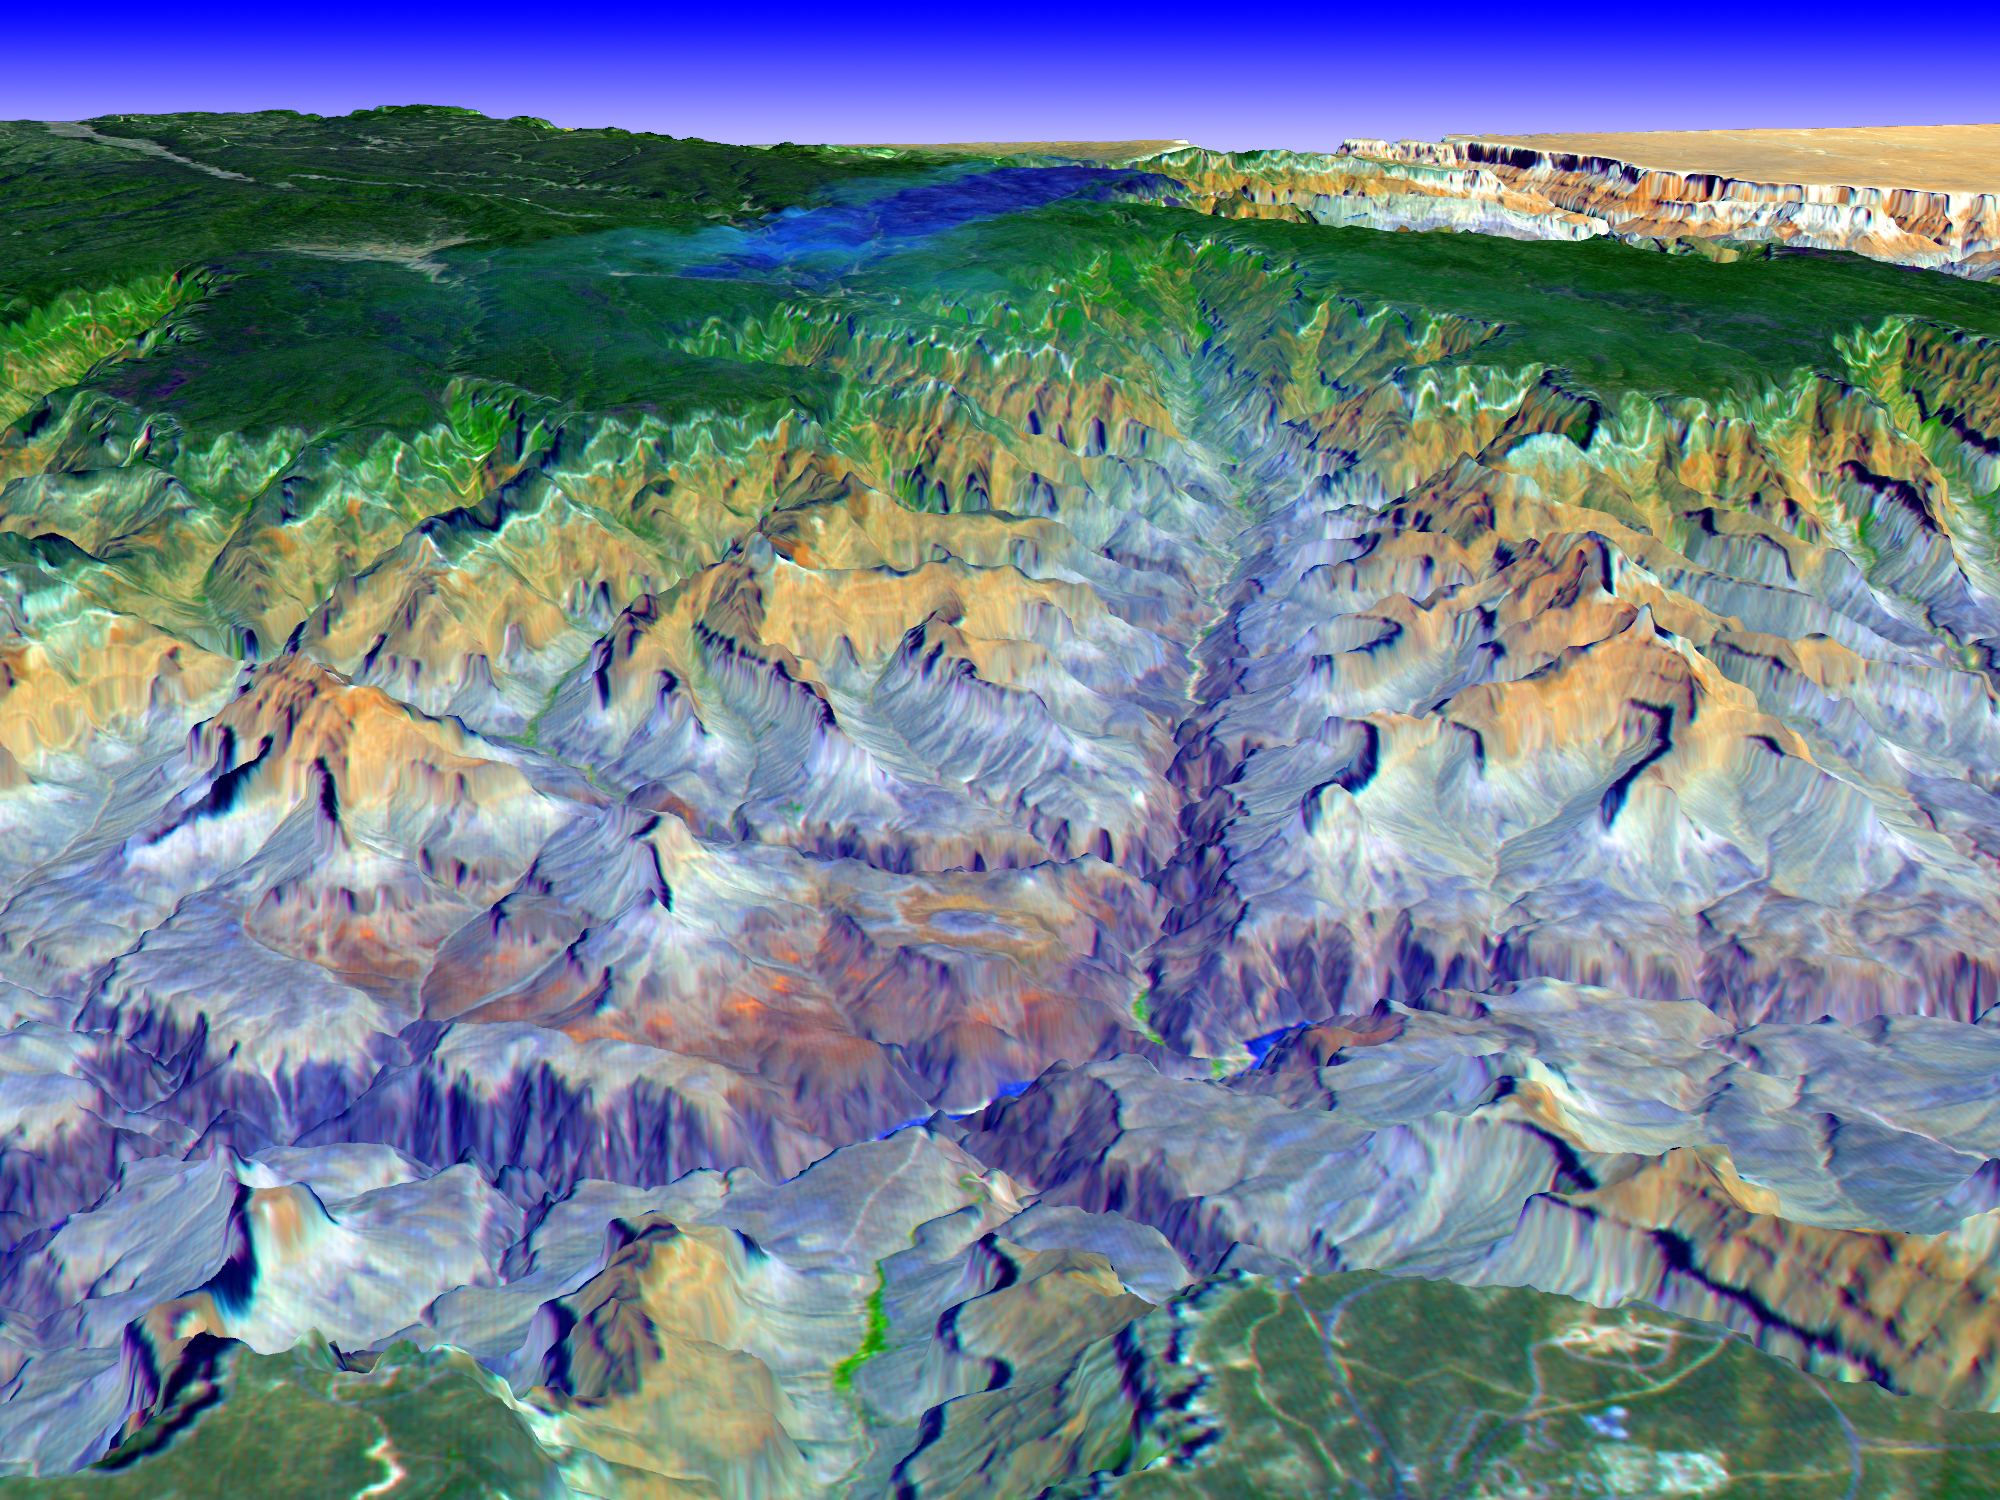

3-D View of Grand Canyon, Arizona

The Grand Canyon is one of North America’s most spectacular geologic features. Carved primarily by the Colorado River over the past six million years, the canyon sports vertical drops of 5,000 feet and spans a 445-kilometer-long stretch of Arizona desert. The strata along the steep walls of the canyon form a record of geologic time from the Paleozoic Era (250 million years ago) to the Precambrian (1.7 billion years ago).

The above view was acquired by the Advanced Spaceborne Thermal Emission and Reflection Radiometer (ASTER) instrument aboard the Terra spacecraft. Visible and near infrared data were combined to form an image that simulates the natural colors of water and vegetation. Rock colors, however, are not accurate. The image data were combined with elevation data to produce this perspective view, with no vertical exaggeration, looking from above the South Rim up Bright Angel Canyon towards the North Rim. The light lines on the plateau at lower right are the roads around the Canyon View Information Plaza. The Bright Angel Trail, which reaches the Colorado in 11.3 kilometers, can be seen dropping into the canyon over Plateau Point at bottom center. The blue and black areas on the North Rim indicate a forest fire that was smoldering as the data were acquired on May 12, 2000.

Advanced Spaceborne Thermal Emission and Reflection Radiometer (ASTER) is one of five Earth-observing instruments launched December 18, 1999, on NASA’s Terra satellite. The instrument was built by Japan’s Ministry of International Trade and Industry. A joint U.S./Japan science team is responsible for validation and calibration of the instrument and the data products. Dr. Anne Kahle at NASA’s Jet Propulsion Laboratory, Pasadena, Calif., is the U.S. Science team leader; Moshe Pniel of JPL is the project manager. ASTER is the only high resolution imaging sensor on Terra. The primary goal of the ASTER mission is to obtain high-resolution image data in 14 channels over the entire land surface, as well as black and white stereo images. With revisit time of between 4 and 16 days, ASTER will provide the capability for repeat coverage of changing areas on Earth’s surface.

The broad spectral coverage and high spectral resolution of ASTER will provide scientists in numerous disciplines with critical information for surface mapping, and monitoring dynamic conditions and temporal change. Example applications are: monitoring glacial advances and retreats, monitoring potentially active volcanoes, identifying crop stress, determining cloud morphology and physical properties, wetlands Evaluation, thermal pollution monitoring, coral reef degradation, surface temperature mapping of soils and geology, and measuring surface heat balance.

Credit: NASA/GSFC/METI/ERSDAC/JAROS, and U.S./Japan ASTER Science Team